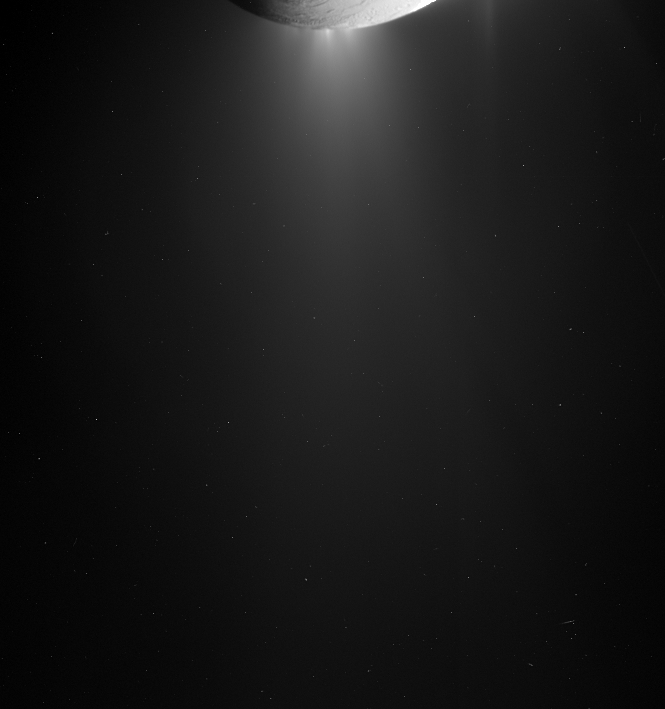

Plumewatch

The active surface jets on Enceladus collectively form a brilliant, extended plume that is made visible as sunlight scatters among the microscopic particles of ice. The plume is more easily seen with the Sun directly, or almost directly, behind Enceladus, as is the case here.

The moon’s surface is lit here by reflected light from Saturn. A faint spike of stray light from the sunlit crescent visible in PIA10498 appears just right of the moon. This image was taken as part of the same observation as PIA10498, but uses a much longer exposure, making both the plume and Saturn-lit surface easier to see.

The image was taken in visible light with the Cassini spacecraft narrow-angle camera on Sept. 17, 2008. The view was obtained at a distance of approximately 235,000 kilometers (146,000 miles) from Enceladus and at a Sun-Enceladus-spacecraft, or phase, angle of 140 degrees. Image scale is 1 kilometer (0.6 mile) per pixel.

The Cassini-Huygens mission is a cooperative project of NASA, the European Space Agency and the Italian Space Agency. The Jet Propulsion Laboratory, a division of the California Institute of Technology in Pasadena, manages the mission for NASA’s Science Mission Directorate, Washington, D.C. The Cassini orbiter and its two onboard cameras were designed, developed and assembled at JPL. The imaging operations center is based at the Space Science Institute in Boulder, Colo.

Credit: NASA/JPL/Space Science Institute